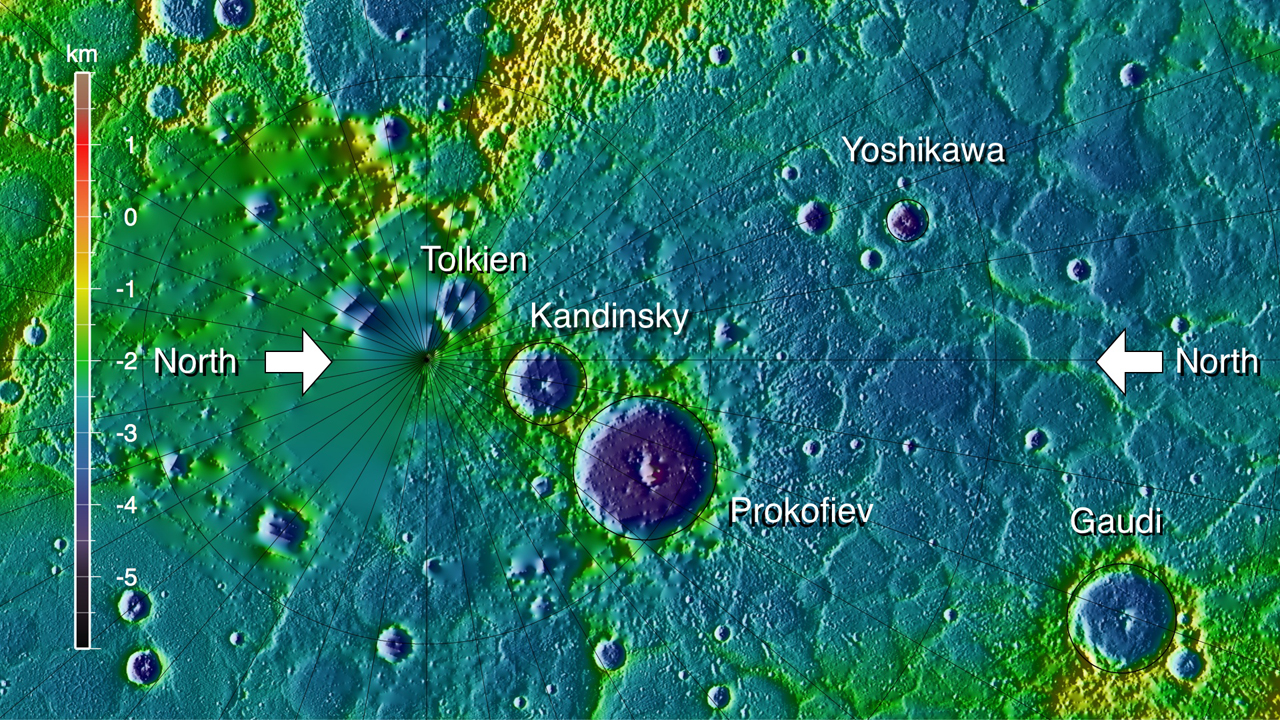

Polar Topography

Topography of a portion of Mercury from 75°N northward to the pole, in shaded relief and color-coded by elevation. The map is centered at 85°N on the 110-km-diameter crater Prokofiev, whose interior lies more than 5 km below the topographic datum. The north pole lies to the left of and below the smaller craters Tolkien and Kandinsky. Because of the inclination of MESSENGER’s orbit, ranging measurements poleward of 83-84°N require spacecraft maneuvers and oblique viewing. Most of the area north of these latitudes has been sparsely covered by MLA to date and is either seldom illuminated by sunlight or lies in permanent shadow.

Instrument: Mercury Laser Altimeter (MLA)

The MESSENGER spacecraft is the first ever to orbit the planet Mercury, and the spacecraft’s seven scientific instruments and radio science investigation are unraveling the history and evolution of the Solar System’s innermost planet. Visit the Why Mercury? section of this website to learn more about the key science questions that the MESSENGER mission is addressing. During the one-year primary mission, MDIS acquired 88,746 images and extensive other data sets. MESSENGER is now in a year-long extended mission, during which plans call for the acquisition of more than 80,000 additional images to support MESSENGER’s science goals.

For information regarding the use of images, see the MESSENGER image use policy.

Credit: NASA/Johns Hopkins University Applied Physics Laboratory/Carnegie Institution of Washington